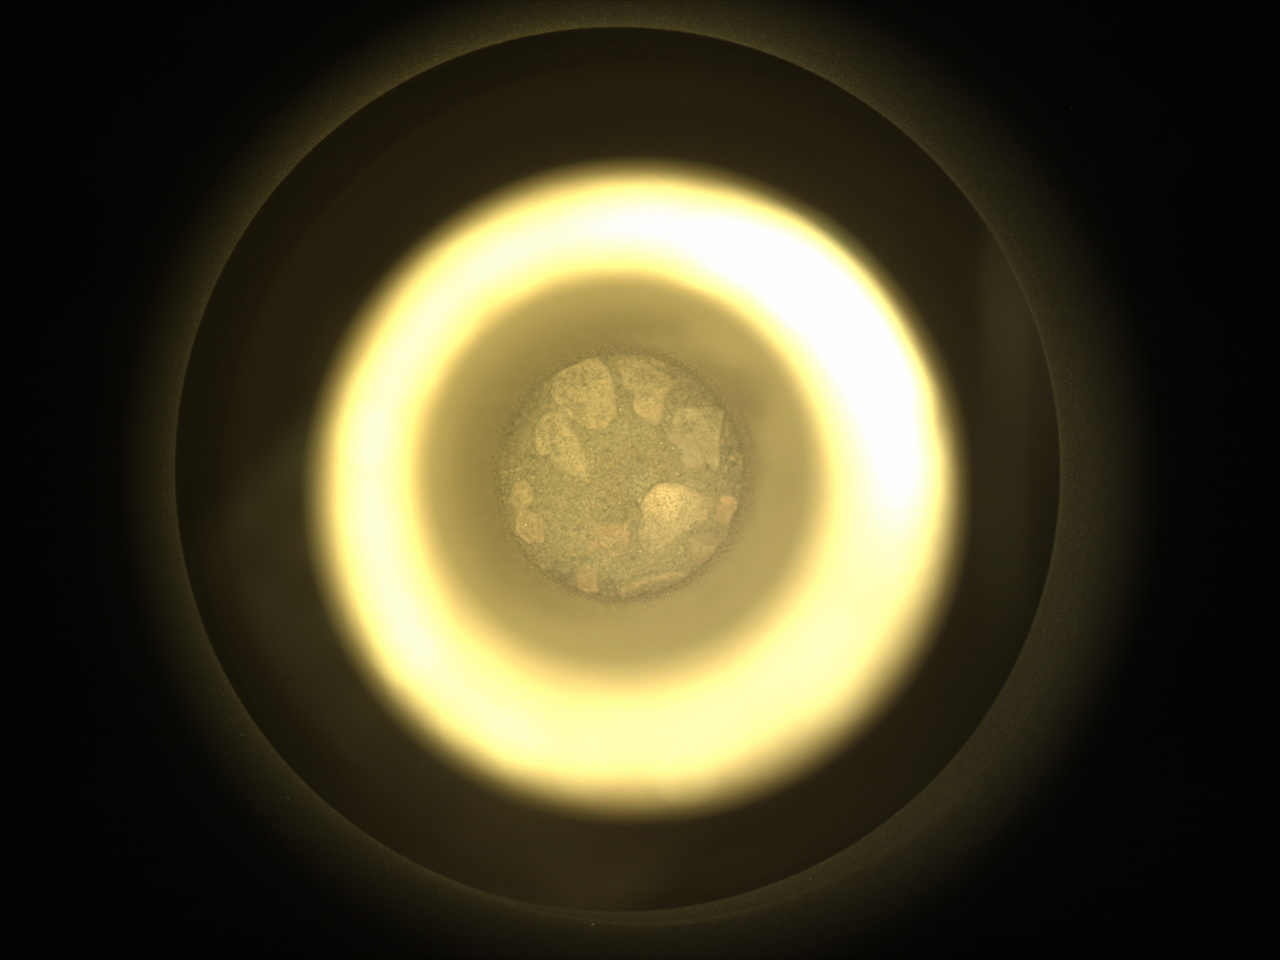

Perseverance’s CacheCam Views a Regolith Sample

This image of Martian regolith – broken rock and dust – was captured Dec. 2, 2022, by the Sampling and Caching System Camera (known as CacheCam) on NASA’s Perseverance Mars rover. The regolith, contained inside a metal tube, is one of two samples that will be considered for deposit on the Martian surface this month as part of the Mars Sample Return campaign.

The sample was collected in Mars’ Jezero Crater from a pile of wind-blown sand and dust called a “mega-ripple” – a feature similar to but smaller than a dune.

Studying regolith with powerful lab equipment back on Earth will allow scientists to better understand the processes that have shaped the surface of Mars and help engineers design future missions as well as equipment used by future Martian astronauts.

A key objective for Perseverance’s mission on Mars is astrobiology, including the search for signs of ancient microbial life. The rover will characterize the planet’s geology and past climate, pave the way for human exploration of the Red Planet, and be the first mission to collect and cache Martian rock and regolith.

Subsequent NASA missions, in cooperation with ESA (European Space Agency), would send spacecraft to Mars to collect these sealed samples from the surface and return them to Earth for in-depth analysis.

The Mars 2020 Perseverance mission is part of NASA’s Moon to Mars exploration approach, which includes Artemis missions to the Moon that will help prepare for human exploration of the Red Planet.

NASA’s Jet Propulsion Laboratory, which is managed for the agency by Caltech in Pasadena, California, built and manages operations of the Perseverance rover.

Credit: NASA/JPL-Caltech